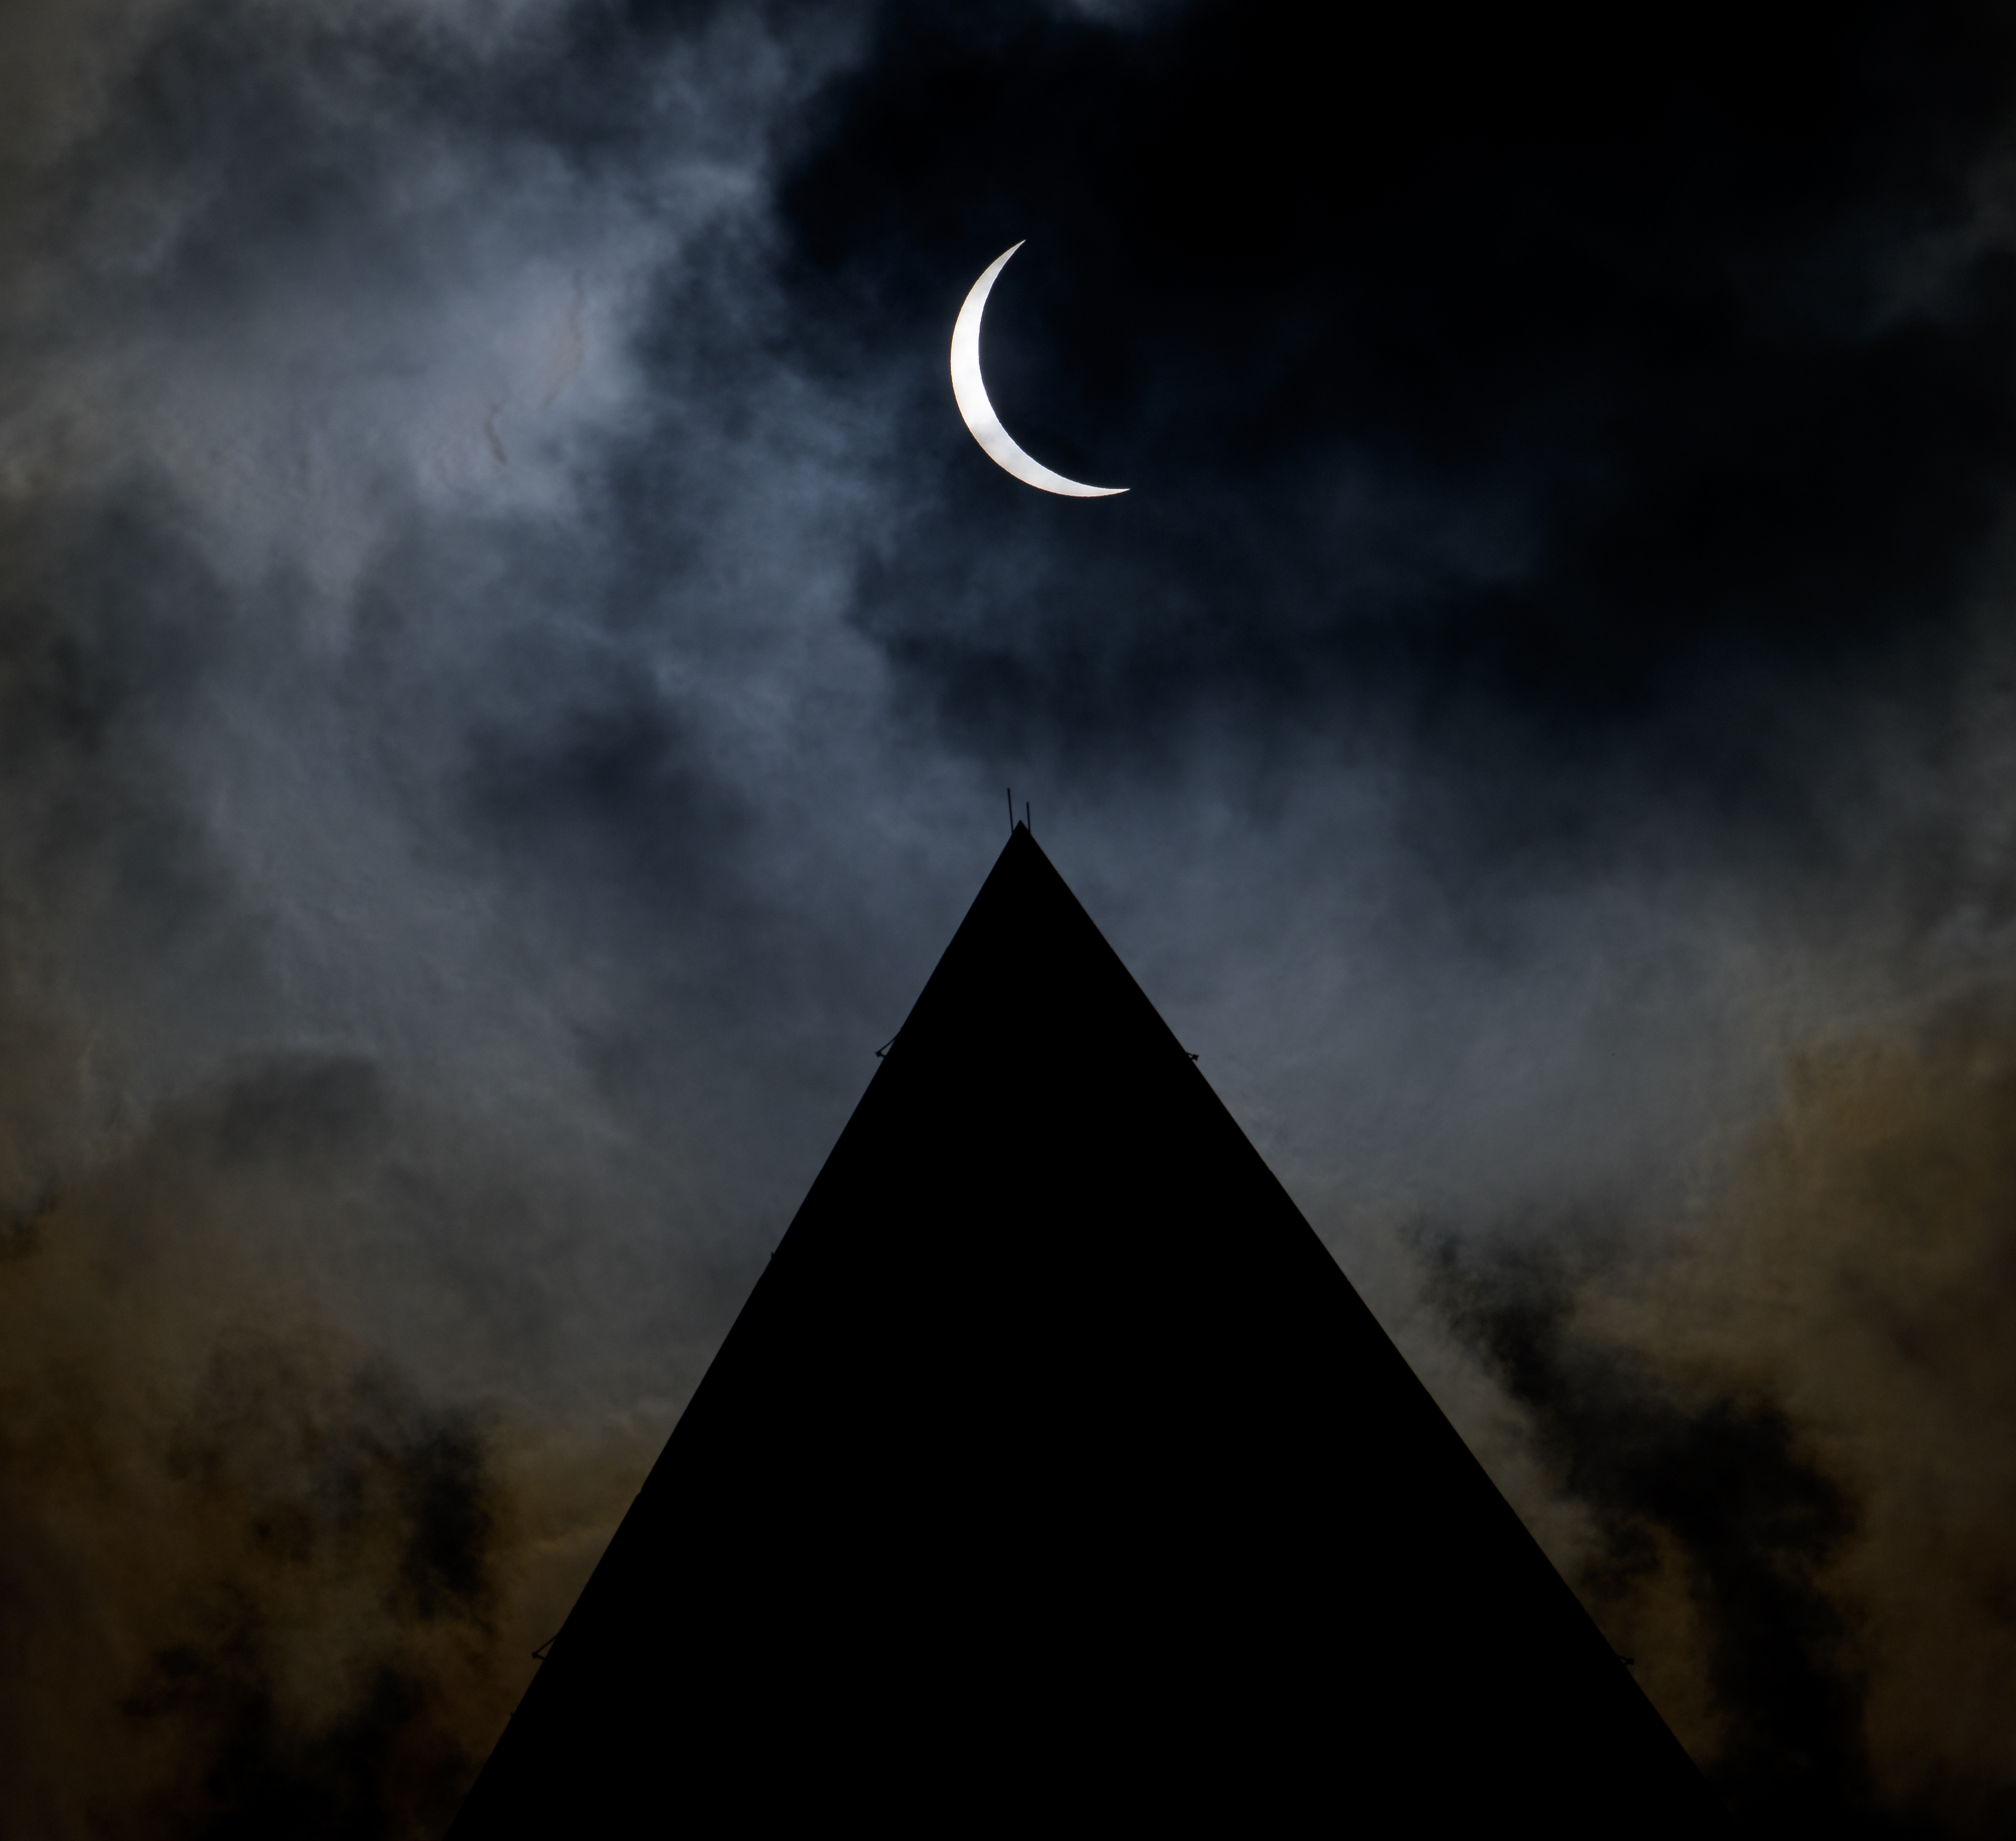

2024 Total Solar Eclipse

The Moon is seen passing in front of the Sun, with the top of the Washington Monument in silhouette, during a partial solar eclipse in Washington, on Monday, April 8, 2024. A total solar eclipse swept across a narrow portion of the North American continent from Mexico’s Pacific coast to the Atlantic coast of Newfoundland, Canada. A partial solar eclipse was visible across the entire North American continent along with parts of Central America and Europe.

Credit: NASA/Bill Ingalls